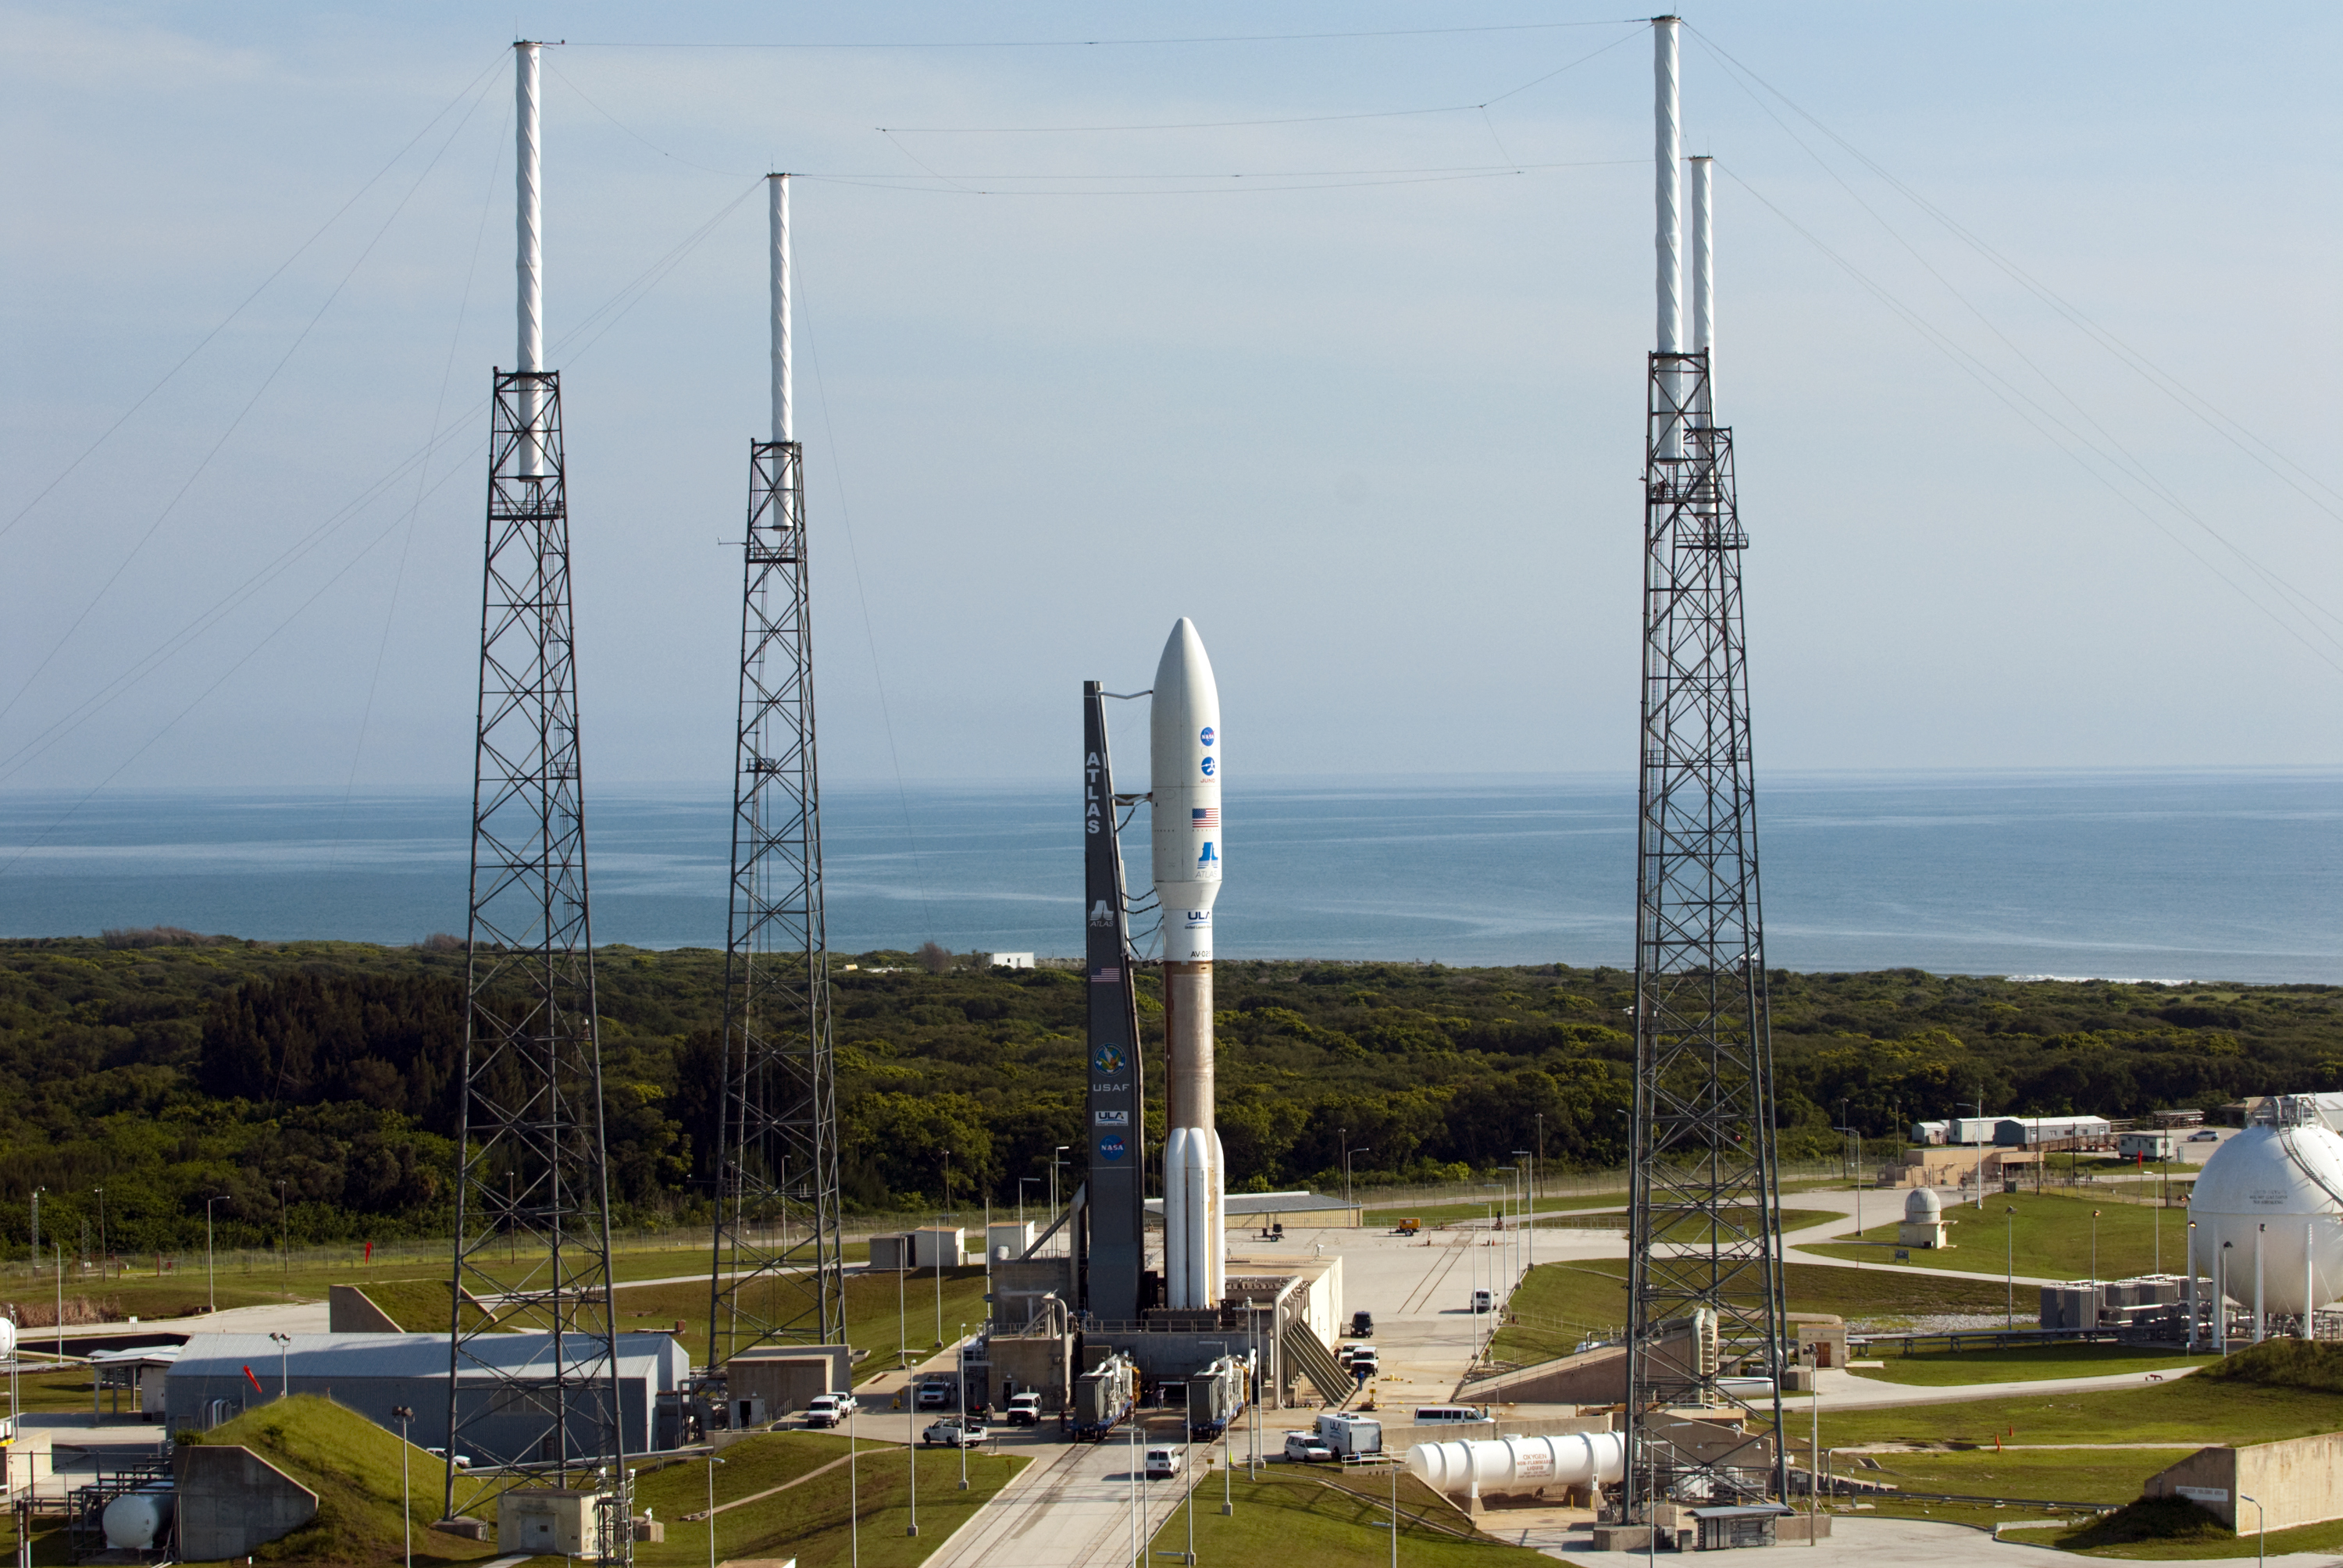

NASA’s Juno Spacecraft Awaits Launch

NASA’s Juno spacecraft awaits launch from inside the payload fairing atop a United Launch Alliance Atlas V-551 launch vehicle. Juno and its rocket are at Space Launch Complex 41 on Cape Canaveral Air Force Station in Florida.

NASA’s Jet Propulsion Laboratory, Pasadena, Calif., manages the Juno mission for the principal investigator, Scott Bolton, of Southwest Research Institute in San Antonio. The Juno mission is part of the New Frontiers Program managed at NASA’s Marshall Space Flight Center in Huntsville, Ala. Lockheed Martin Space Systems, Denver, built the spacecraft. Launch management for the mission is the responsibility of NASA’s Launch Services Program at the Kennedy Space Center in Florida. JPL is a division of the California Institute of Technology in Pasadena.

Credit: NASA/KSC